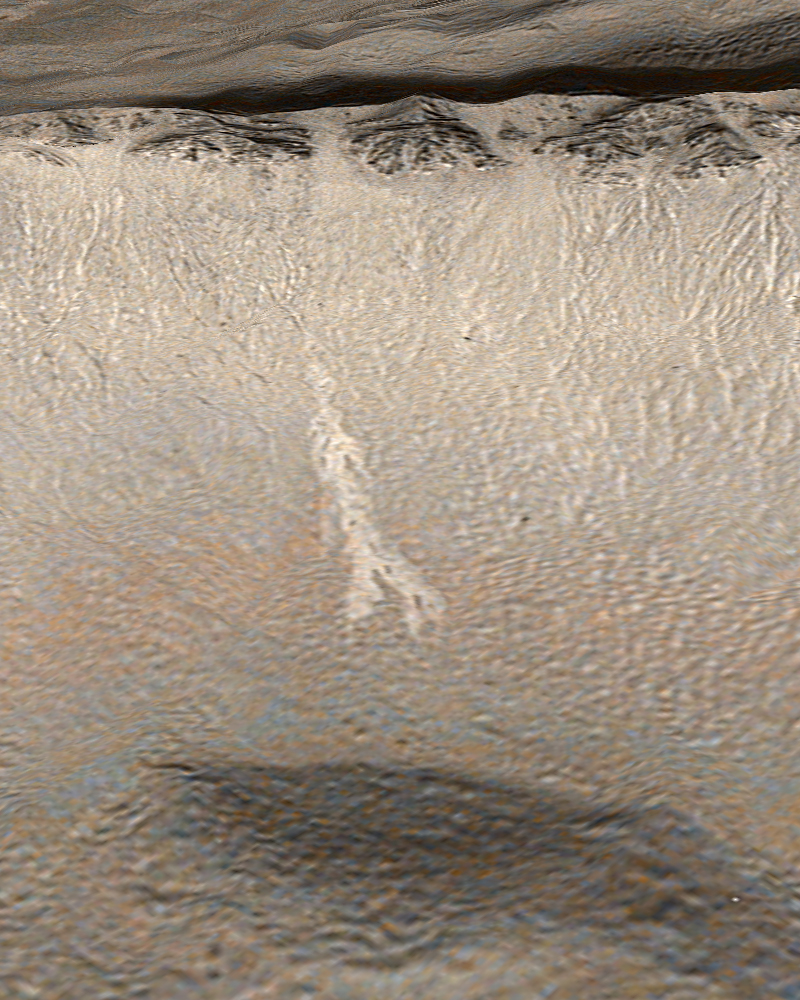

New Gully Deposit in a Crater in the Centauri Montes Region

Two Martian southern mid-latitude craters have new light-toned deposits that formed in gully settings during the course of the Mars Global Surveyor mission. Images from the Mars Orbiter Camera documented one case in an unnamed crater in Terra Sirenum, described in an accompanying release (see PIA09027 or MOC2-1618). The second case, in an unnamed crater in the Centauri Montes region, east of the Hellas Basin, is described here.

Gullies were first described by Mars Orbiter Camera scientists in June 2000, and many examples were presented in our June 2000 web releases and in a paper published in the journal Science. Additional examples of these middle and high-latitude landforms can be seen among the other more than 1,600 web releases.

The new gully deposit in an unnamed crater in the Centauri Montes region is located near 38.7 degrees south latitude, 263.3 degrees west longitude. Like the new gully deposit in Terra Sirenum, this one has a light tone relative to its surroundings. It is on an equator-facing slope on which numerous narrow gully channels occur. As this slope is always in sunlight during the afternoons when Mars Global Surveyor passes overhead, the gullies always appear somewhat “washed out,” just as craters on a full Moon do when viewed from Earth with a telescope.

The new, light-toned flow was first noticed by the Mars Orbiter Camera science operations team in an image acquired on Sept. 10, 2005. Re-examination of other images of this crater showed that the new deposit had actually been present on Feb. 21, 2004, when the distal (down-slope) end of the deposit was captured in other images. In February 2004, the deposit had gone unnoticed because only a small portion of it was imaged. This location was first imaged by the Mars Orbiter Camera on Aug. 30, 1999. The deposit was not present at that time. Thus, it formed between Aug. 30, 1999 and Feb. 21, 2004.

Roughly 20 percent brighter than the surface as it appeared before the flow occurred, the new deposit exhibits characteristics consistent with transport and deposition of a fluid that behaved like liquid water and likely transported some fine-grained sediment along with it. The distal end of the flow broke into several branches, or digits, and the material diverted and flowed around low obstacles. As with the example in Terra Sirenum, the depth of the flow is too thin to be measured in 1.5-meter-per-pixel (1.7-yard-per-pixel) images, so a very small volume of liquid and sediment was involved. While the material flowed and easily budded into several branches, it also must have moved slow enough to not topple over some of the low obstacles in its path.

This picture is a colorized view of the light-toned gully deposit, draped over a topographic image derived from Mars Global Surveyor’s Mars Orbiter Laser Altimeter data. The color comes from a table derived from the colors of Mars as seen by the Mars Reconnaissance Orbiter’s High Resolution Imaging Science Experiment.

Figure A: This figure shows the southeast wall of the unnamed crater in the Centauri Montes region, as it appeared in August 1999, and later in September 2005. No light-toned deposit was present in August 1999, but appeared by February 2004. The 300-meter scale bar represents 328 yards.

Figure B: The second figure is a mosaic of several Mars Global Surveyor images, colorized using a table derived from Mars Reconnaissance Orbiter camera color data and overlain on a sub-frame of a Mars Odyssey Thermal Emission Imaging System image. The 1-kilometer scale bar represents about 0.62 miles.

Figure C: The third figure is a colorized view of the light-toned gully deposit as viewed from an oblique perspective, draped over topography derived from Mars Global Surveyor’s Mars Orbiter Laser Altimeter data. The color comes from a table derived from the colors of Mars as seen by the Mars Reconnaissance Orbiter camera.

The new light-toned flow, by itself, does not prove that liquid water was involved in its genesis. However, this observation and the similar light-toned flow in Terra Sirenum together show that some gully sites are indeed changing today, providing tantalizing evidence there might be sources of liquid water beneath the surface of Mars right now. In both cases, these new flows may be indicating the locations of aquifers (subsurface rocks saturated with water) that could be detected by orbiting, ground-penetrating radar systems such as the Mars Express Mars Advanced Radar for Subsurface and Ionosphere Sounding or the Mars Reconnaissance Orbiter’s Mars Shallow Subsurface Radar.

The Mars Global Surveyor mission is managed for NASA’s Office of Space Science, Washington, by NASA’s Jet Propulsion Laboratory, Pasadena, Calif., a division of the California Institute of Technology, also in Pasadena. Lockheed Martin Space Systems, Denver, developed and operates the spacecraft. Malin Space Science Systems, San Diego, Calif., built and operates the Mars Orbiter Camera.

Credit: NASA/JPL/Malin Space Science Systems